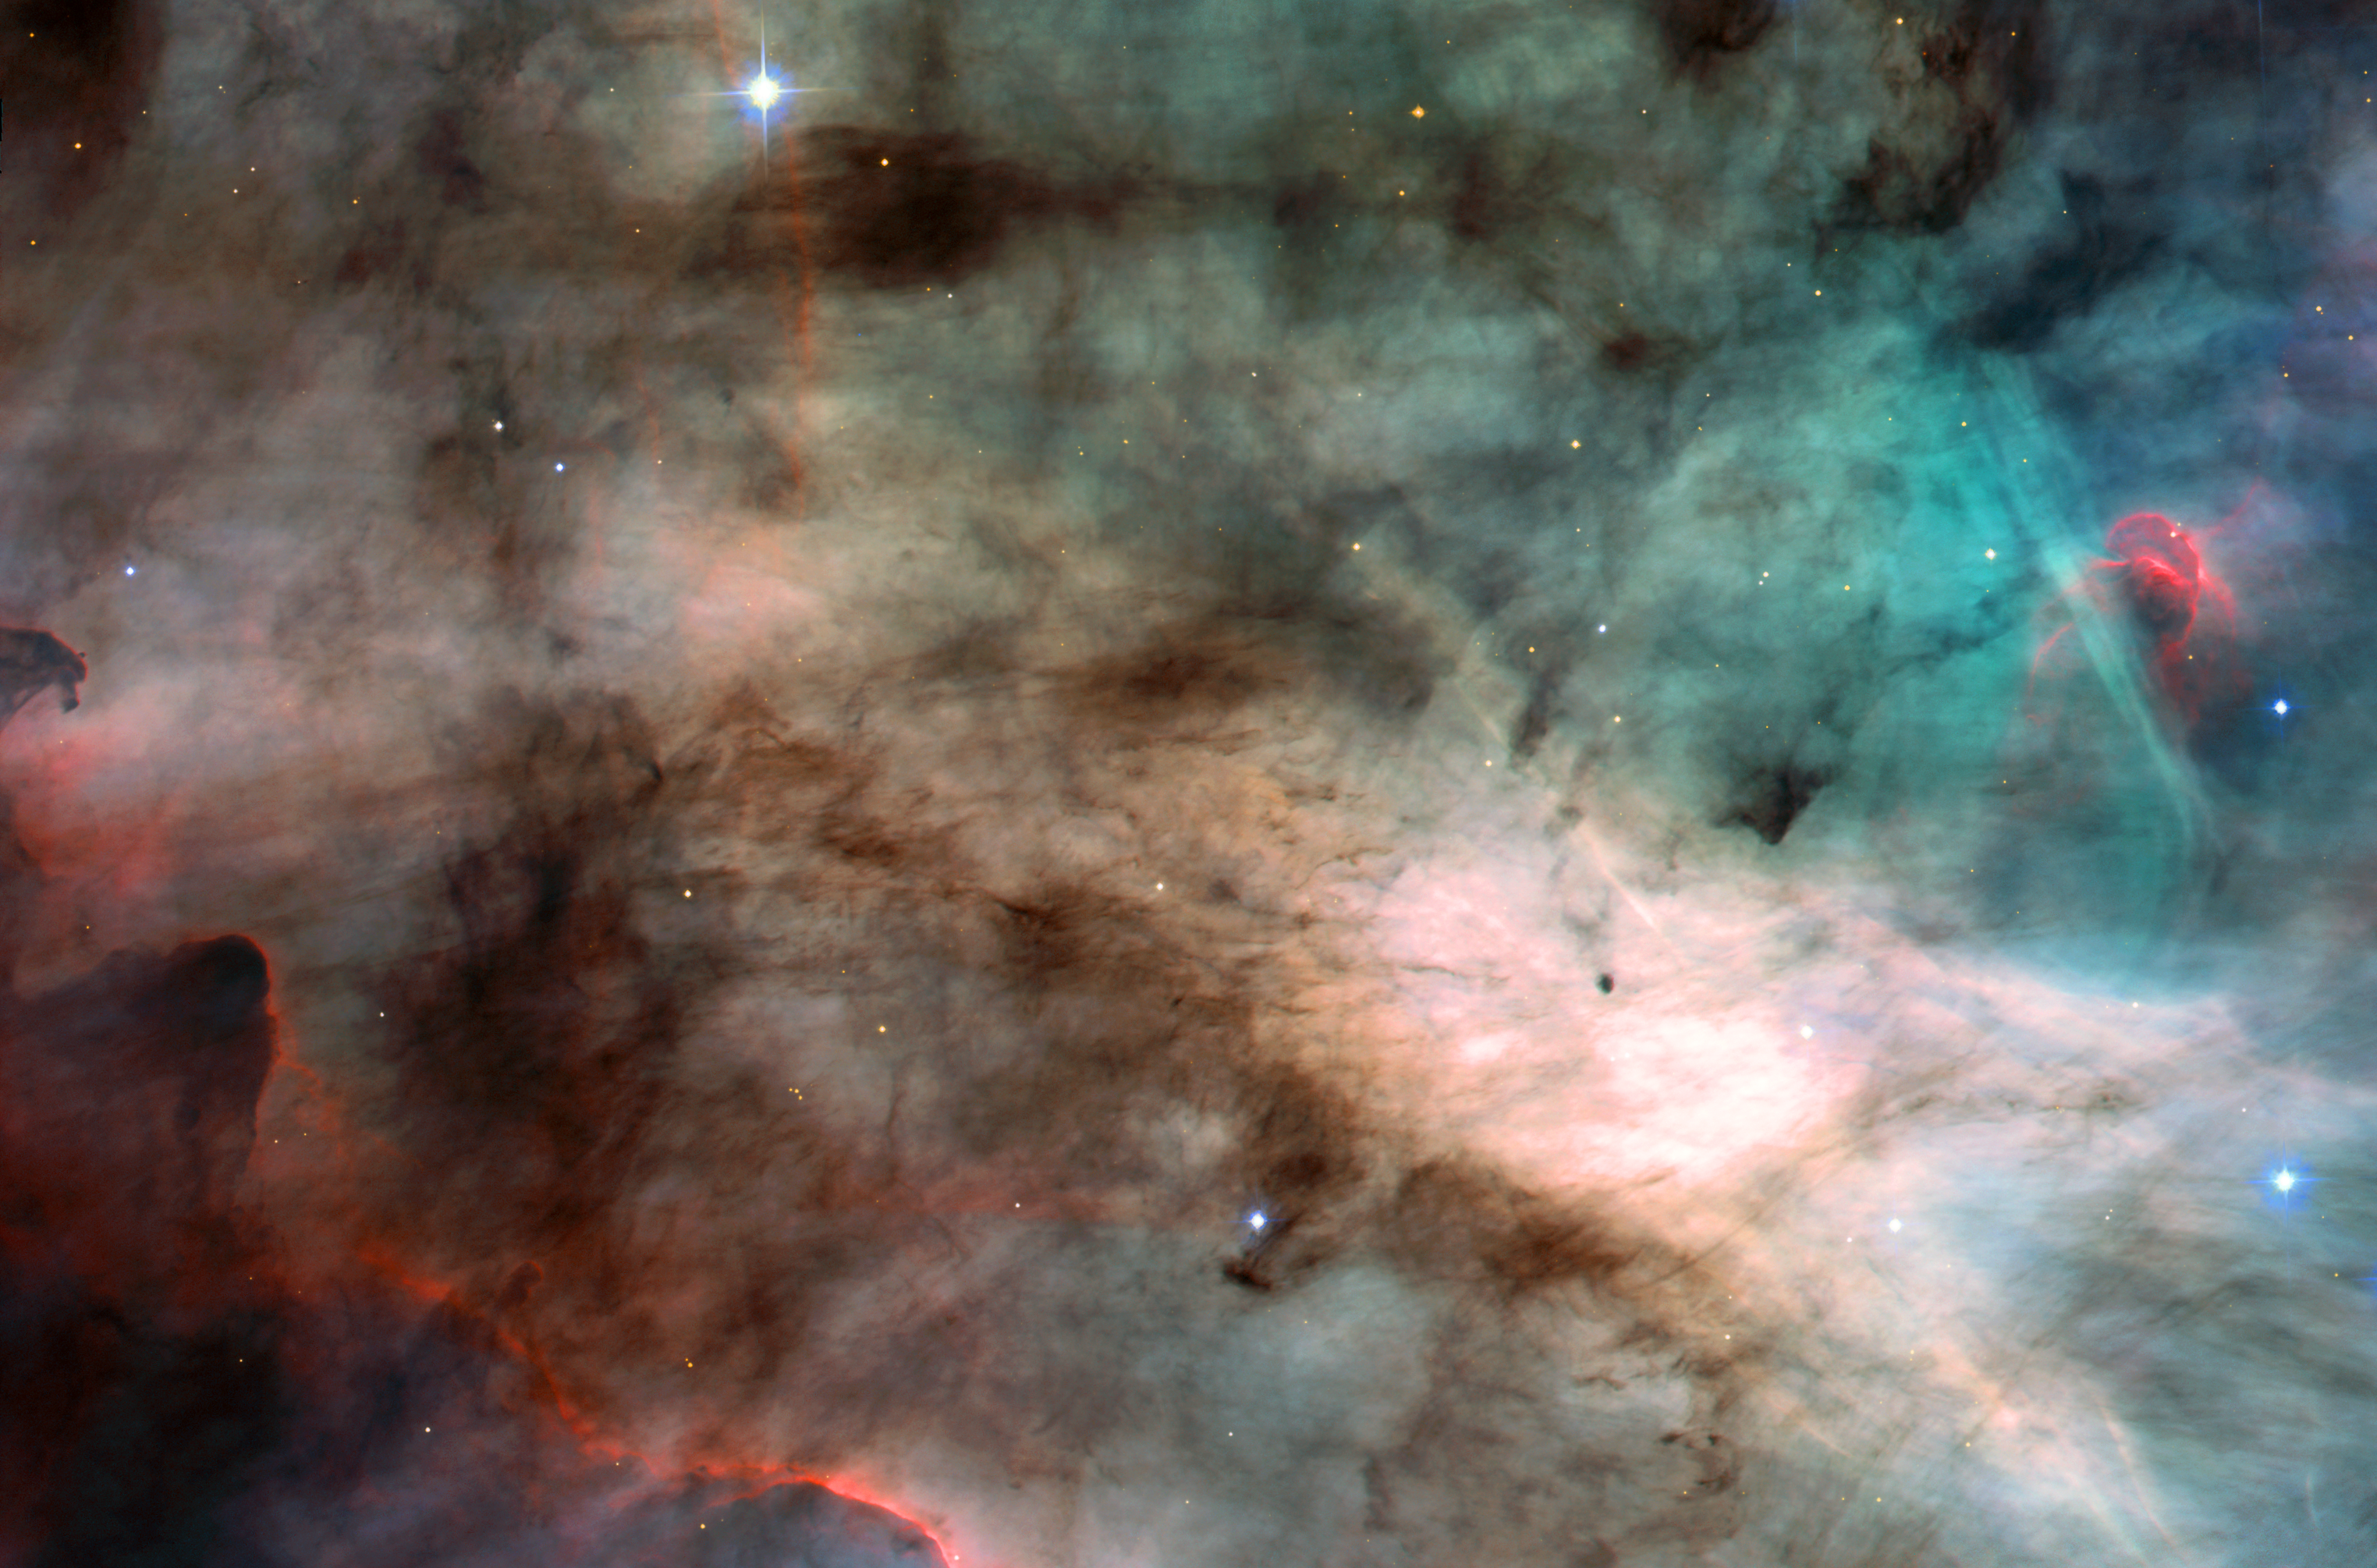

The Omega Nebula: Hotbed of Star Formation

A watercolor fantasyland? No. It's actually an image of the center of the Omega Nebula, a hotbed of newly born stars wrapped in colorful blankets of glowing gas and cradled in an enormous cold, dark hydrogen cloud. This stunning picture was taken by the newly installed Advanced Camera for Surveys (ACS) aboard NASA's Hubble Space Telescope.

The region of the nebula shown in this photograph is about 3,500 times wider than our solar system. The area represents about 60 percent of the total view captured by ACS. The nebula, also called M17 and the Swan Nebula, resides 5,500 light-years away in the constellation Sagittarius.

Like its famous cousin in Orion, the Swan Nebula is illuminated by ultraviolet radiation from young, massive stars, located just beyond the upper right corner of the image. Each star is about six times hotter and 30 times more massive than the Sun. The powerful radiation from these stars evaporates and erodes the dense cloud of cold gas within which the stars formed. The blistered walls of the hollow cloud shine primarily in the blue, green, and red light emitted by excited atoms of hydrogen, nitrogen, oxygen, and sulfur. Particularly striking is the rose-like feature, seen to the right of center, which glows in the red light emitted by hydrogen and sulfur.

As the infant stars evaporate the surrounding cloud, they expose dense pockets of gas that may contain developing stars. Because these dense pockets are more resistant to the withering radiation than the surrounding cloud, they appear as sculptures in the walls of the cloud or as isolated islands in a sea of glowing gas. One isolated pocket is seen at the center of the brightest region of the nebula and is about 10 times larger than our solar system. Other dense pockets of gas have formed the remarkable feature jutting inward from the left edge of the image, which resembles the famous Horsehead Nebula in Orion.

ACS made this observation on April 1 and 2, 2002. The color image is constructed from four separate images taken in these filters: blue, near infrared, hydrogen alpha, and doubly ionized oxygen.

Credit: NASA, H. Ford (JHU), G. Illingworth (UCSC/LO), M.Clampin (STScI), G. Hartig (STScI), the ACS Science Team, and ESA; The ACS Science Team: H. Ford, G. Illingworth, M. Clampin, G. Hartig, T. Allen, K. Anderson, F. Bartko, N. Benitez, J. Blakeslee, R. Bouwens, T. Broadhurst, R. Brown, C. Burrows, D. Campbell, E. Cheng, N. Cross, P. Feldman, M. Franx, D. Golimowski, C. Gronwall, R. Kimble, J. Krist, M. Lesser, D. Magee, A. Martel, W. J. McCann, G. Meurer, G. Miley, M. Postman, P. Rosati, M. Sirianni, W. Sparks, P. Sullivan, H. Tran, Z. Tsvetanov, R. White, and R. Woodruff.